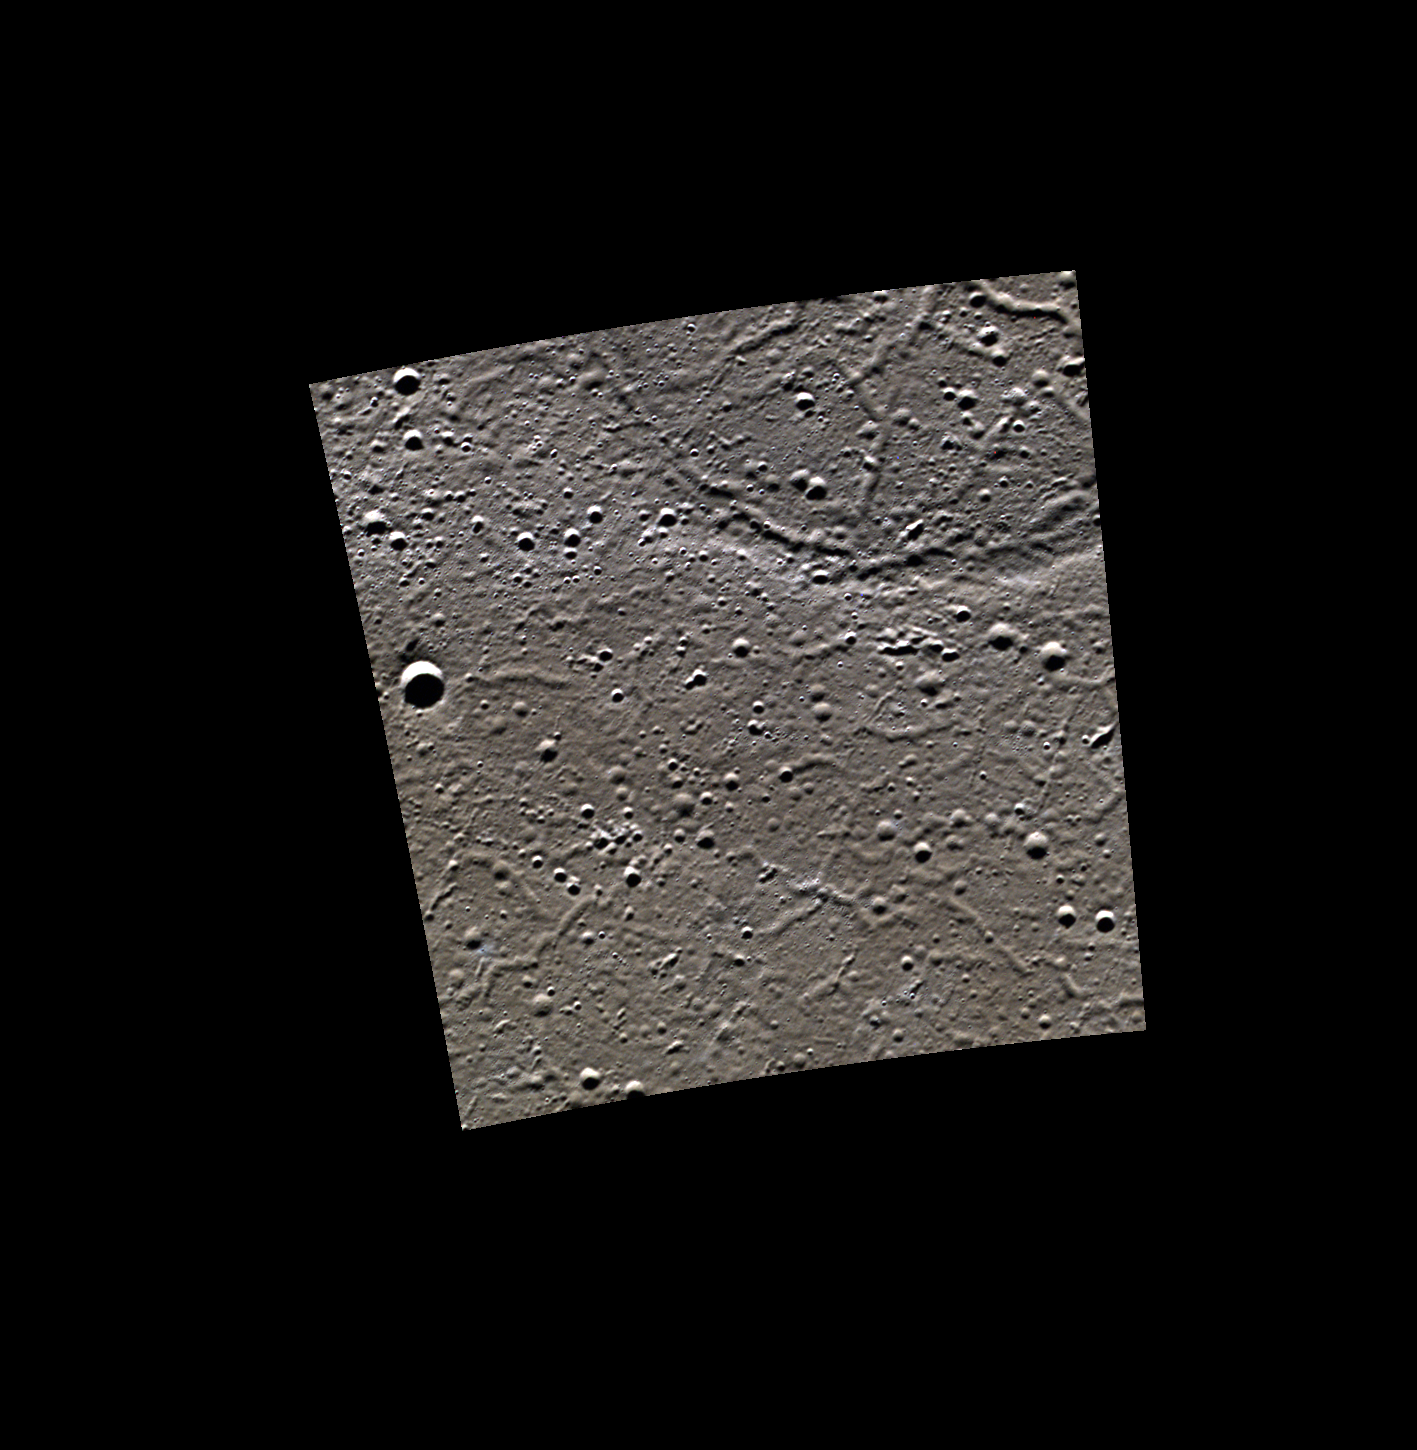

Ghost in the Darkness

This image shows a lava flow that has filled in a neighboring crater (top right), leaving only a trace of the covered crater rim at the surface. These filled craters are referred to as ghost craters. The lines seen forming a network of cracks across the surface are called troughs. Troughs formed as the lava flow cooled, and the surface was cracked and faulted.

This image was acquired as part of MDIS’s high-resolution 3-color imaging campaign. The 3-color campaign is a major mapping activity in MESSENGER’s extended mission. It complements the 8-color base map (at an average resolution of 1 km/pixel) acquired during MESSENGER’s primary mission by imaging Mercury’s surface in a subset of the color filters at the highest resolution possible. The three narrow-band color filters are centered at wavelengths of 430 nm, 750 nm, and 1000 nm, and image resolutions generally range from 100 to 400 meters/pixel in the northern hemisphere.

Date acquired: April 03, 2012
Image Mission Elapsed Time (MET): 241921200, 241921192, 241921196
Image ID: 1599144, 1599142, 1599143
Instrument: Wide Angle Camera (WAC) of the Mercury Dual Imaging System (MDIS)
WAC filters: 9, 7, 6 (996, 748, 433 nanometers) in red, green, and blue
Center Latitude: 80.25°
Center Longitude: 300.6° E
Resolution: 65 meters/pixel
Scale:This image spans across 48 km (30 miles).
Incidence Angle: 80.3°
Emission Angle: 0.2°
Phase Angle: 80.4°

The MESSENGER spacecraft is the first ever to orbit the planet Mercury, and the spacecraft’s seven scientific instruments and radio science investigation are unraveling the history and evolution of the Solar System’s innermost planet. Visit the Why Mercury? section of this website to learn more about the key science questions that the MESSENGER mission is addressing. During the one-year primary mission, MDIS acquired 88,746 images and extensive other data sets. MESSENGER is now in a year-long extended mission, during which plans call for the acquisition of more than 80,000 additional images to support MESSENGER’s science goals.

These images are from MESSENGER, a NASA Discovery mission to conduct the first orbital study of the innermost planet, Mercury. For information regarding the use of images, see the MESSENGER image use policy.

Credit: NASA/Johns Hopkins University Applied Physics Laboratory/Carnegie Institution of Washington